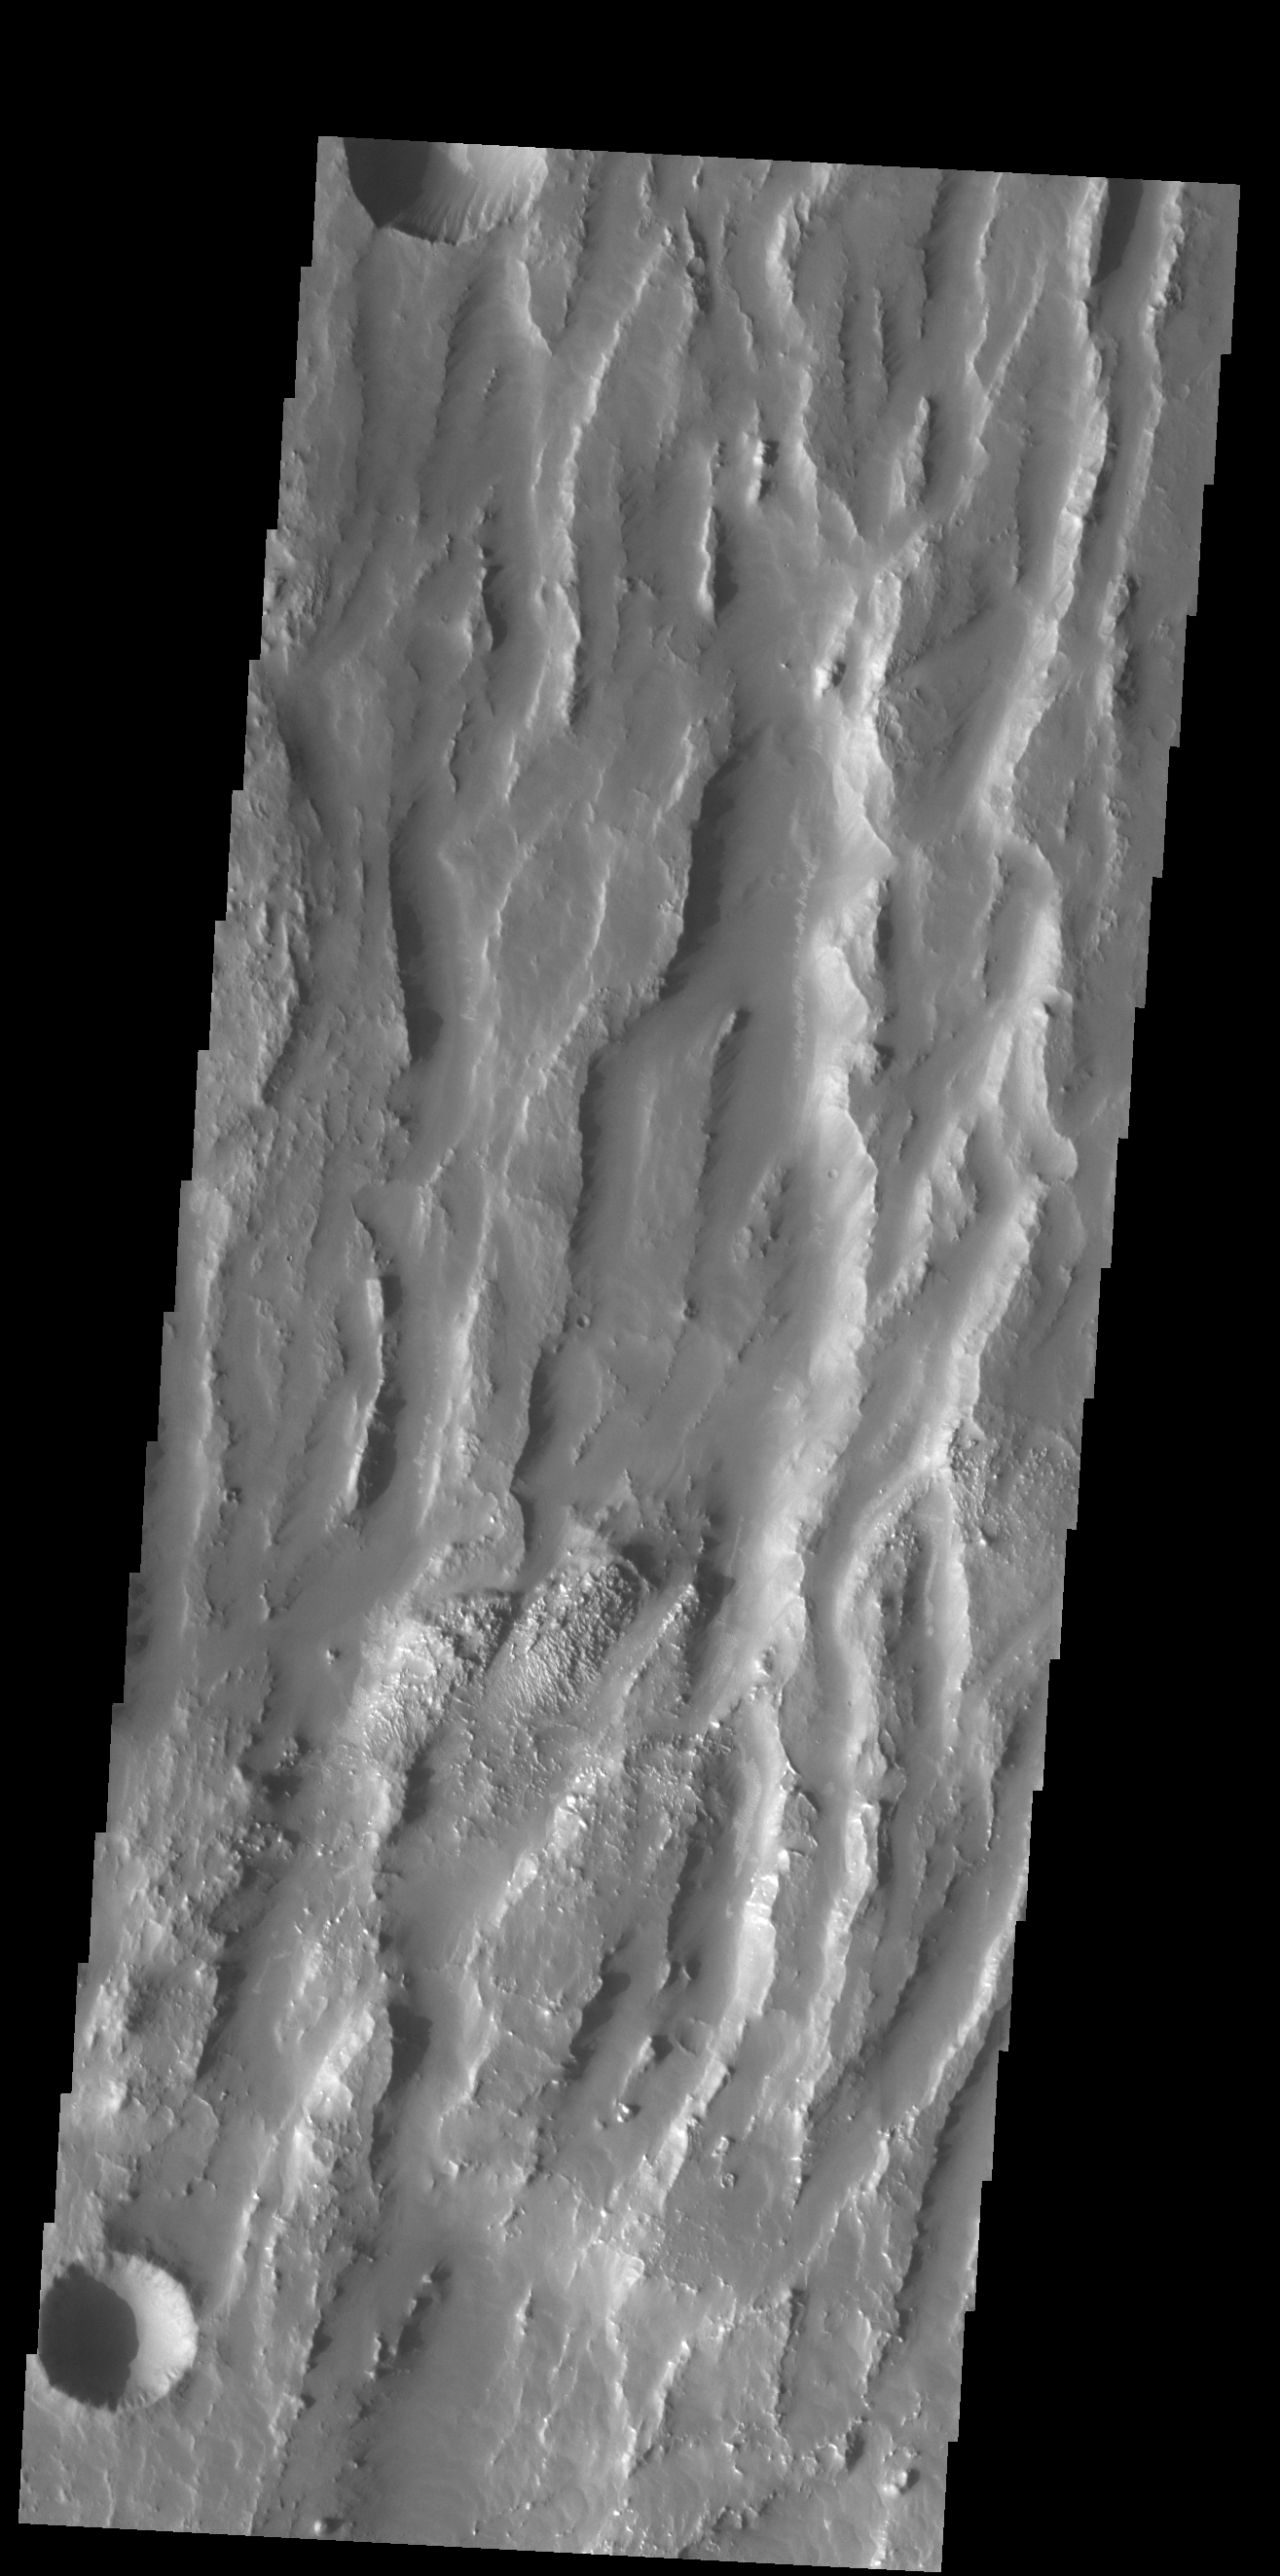

Claritas Fossae

Located between the lava plains of Daedalia Planum and Solis Planum, Claritas Fossae is a graben filled highland. Graben are formed by tectonic activity, where extensional forces stretch the surface allowing blocks of material to slide down between paired faults. These linear grabens are termed fossae. This region of Mars had very active tectonism and volcanism, resulting in the huge volcanos like Arsia Mons and deep chasmata of Valles Marineris. Claritas Fossae was formed prior to the large lava flows of the Tharsis region.

Credit: NASA/JPL-Caltech/ASU